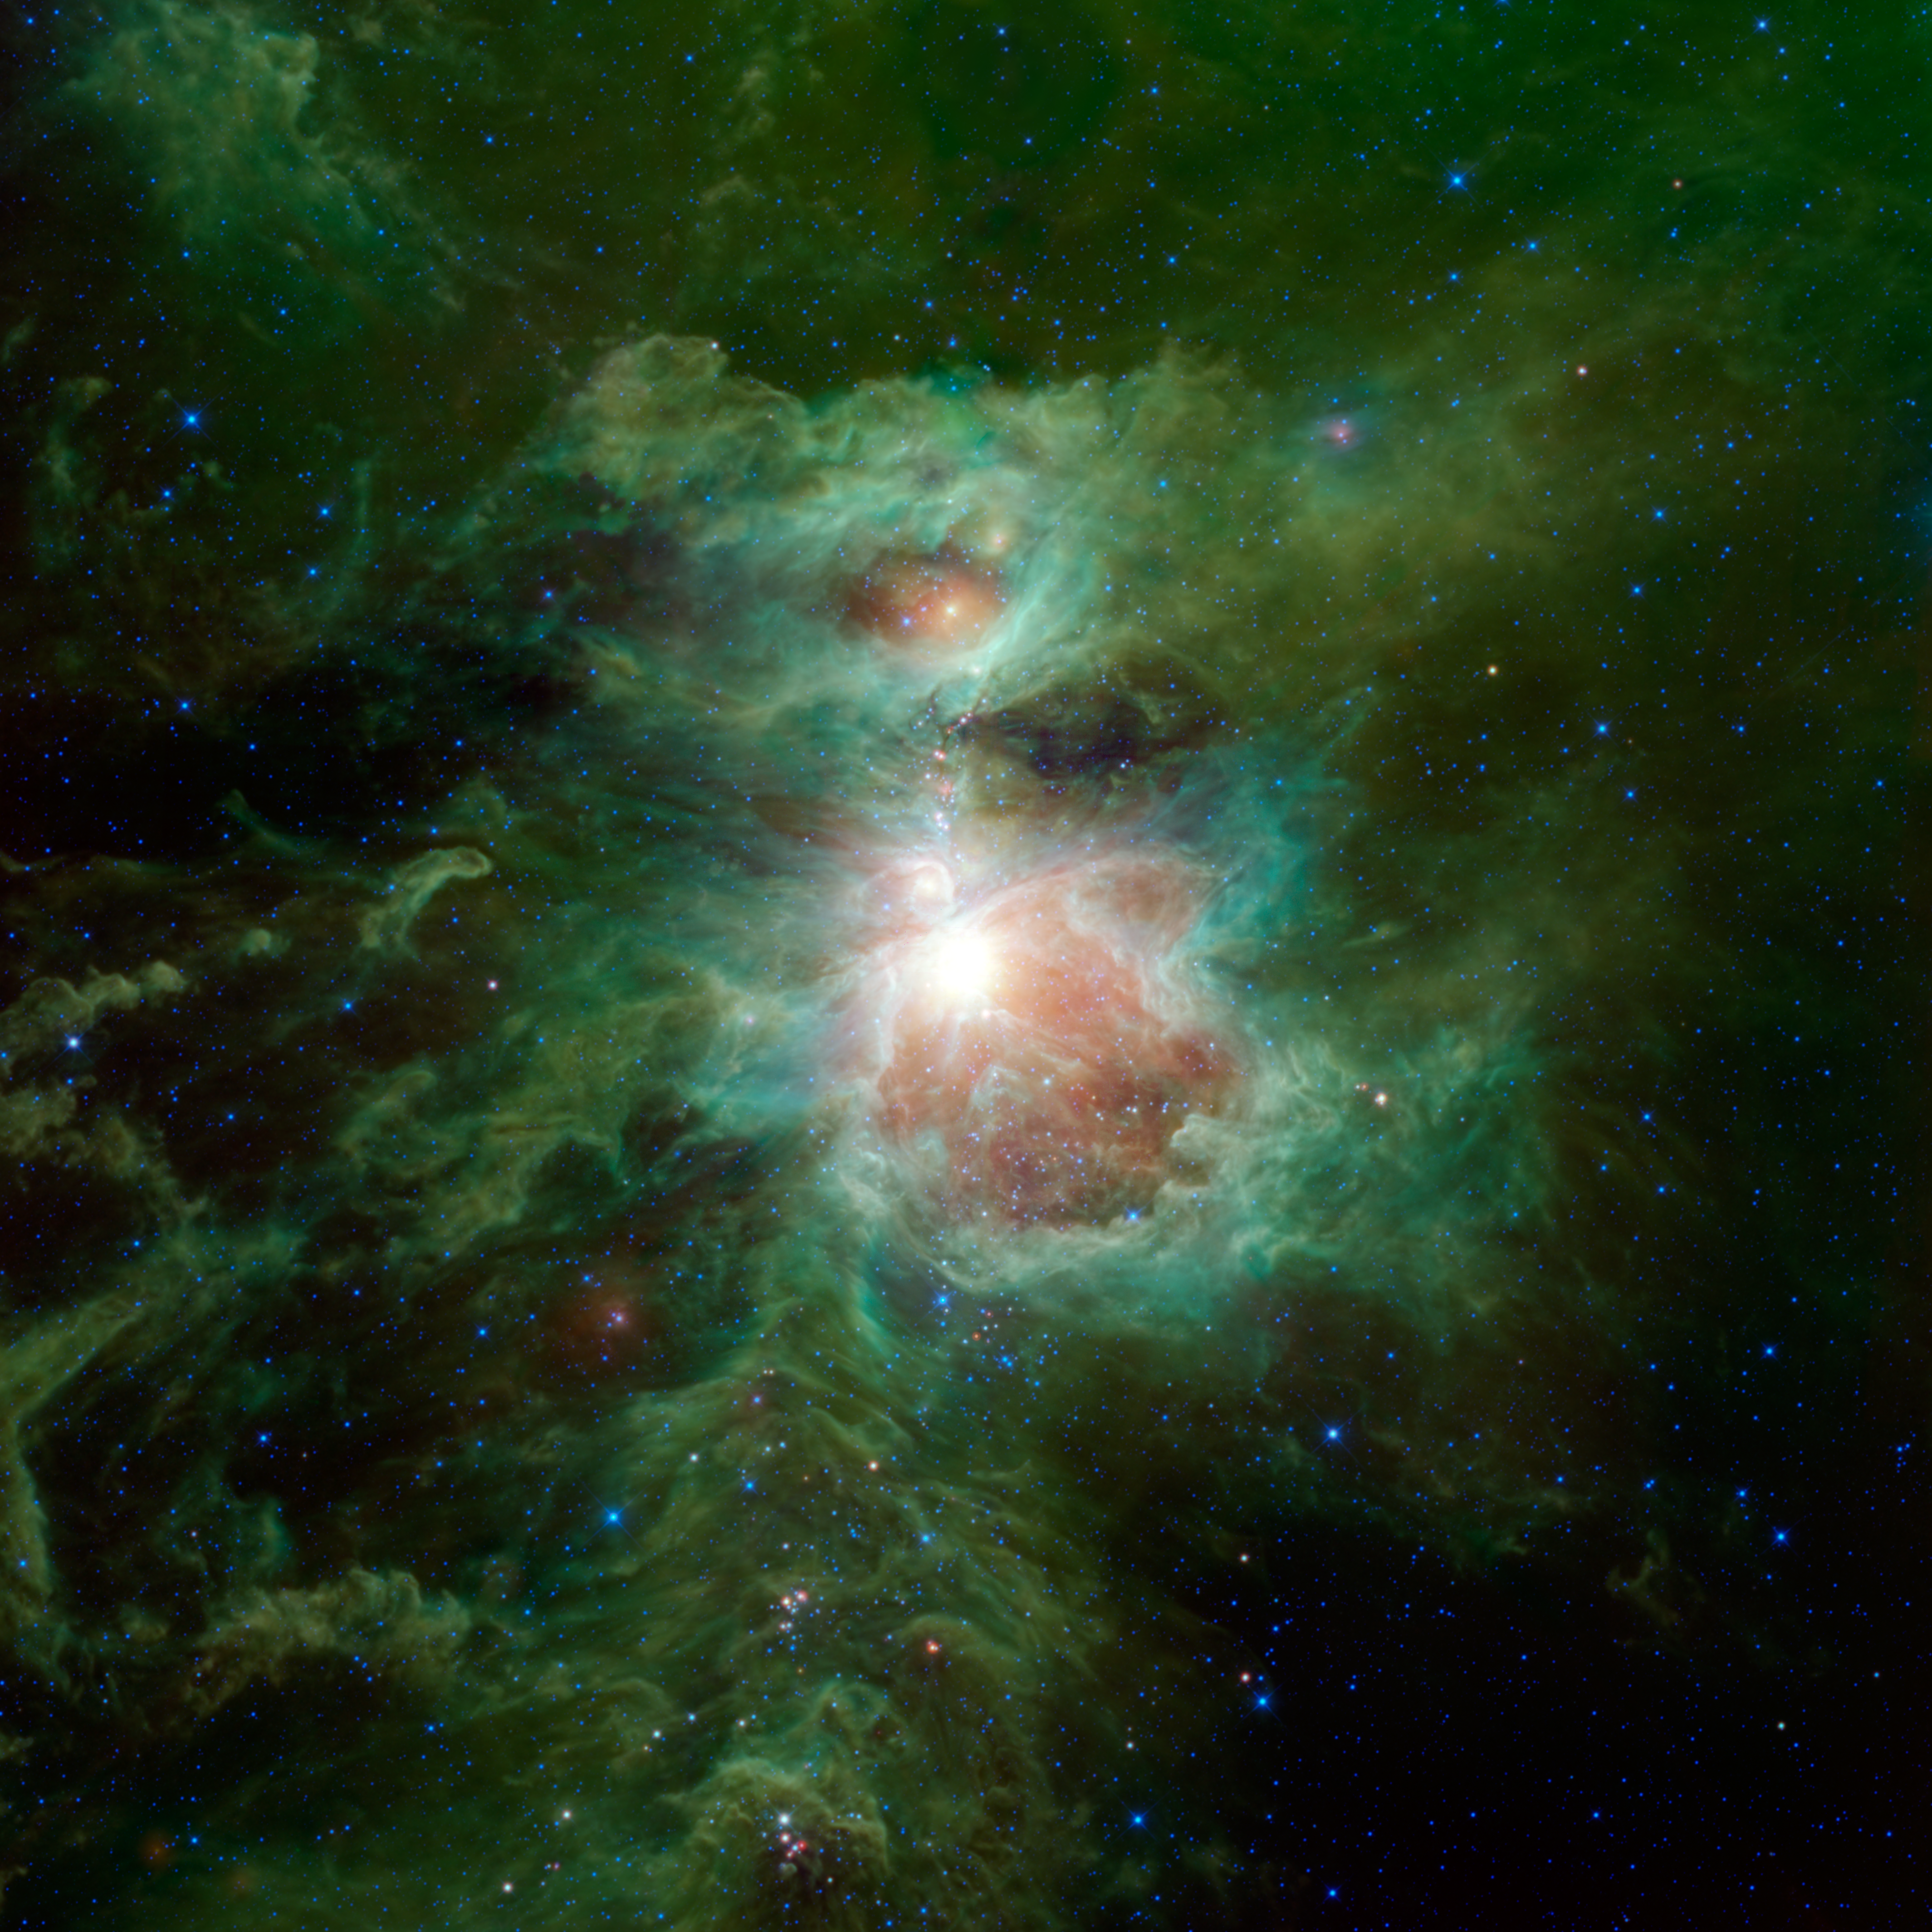

The Cosmic Hearth

The Orion nebula is featured in this sweeping image from NASA’s Wide-field Infrared Survey Explorer, or WISE. The constellation of Orion is prominent in the evening sky throughout the world from about December through April of each year. The nebula (also catalogued as Messier 42) is located in the sword of Orion, hanging from his famous belt of three stars. The star cluster embedded in the nebula is visible to the unaided human eye as a single star, with some fuzziness apparent to the most keen-eyed observers. Because of its prominence, cultures all around the world have given special significance to Orion. The Maya of Mesoamerica envision the lower portion of Orion, his belt and feet (the stars Saiph and Rigel), as being the hearthstones of creation, similar to the triangular three-stone hearth that is at the center of all traditional Maya homes. The Orion nebula, lying at the center of the triangle, is interpreted by the Maya as the cosmic fire of creation surrounded by smoke.

This metaphor of a cosmic fire of creation is apt. The Orion nebula is an enormous cloud of dust and gas where vast numbers of new stars are being forged. It is one of the closest sites of star formation to Earth and therefore provides astronomers with the best view of stellar birth in action. Many other telescopes have been used to study the nebula in detail, finding wonders such as planet-forming disks forming around newly forming stars. WISE was an all-sky survey giving it the ability to see these sites of star formation in a larger context. This view spans more than six times the width of the full moon, covering a region nearly 100 light-years across. In it, we see the Orion nebula surrounded by large amounts of interstellar dust, colored green.

Astronomers now realize that the Orion nebula is part of the larger Orion molecular cloud complex, which also includes the Flame nebula. This complex in our Milky Way galaxy is actively making new stars. It is filled with dust warmed by the light of the new stars within, making the dust glow in infrared light.

Color in this image represents specific infrared wavelengths. Blue represents light emitted at 3.4-micron wavelengths and cyan (blue-green) represents 4.6 microns, both of which come mainly from hot stars. Relatively cooler objects, such as the dust of the nebulae, appear green and red. Green represents 12-micron light and red represents 22-micron light.

NASA’s Jet Propulsion Laboratory, Pasadena, Calif., manages, and operated WISE for NASA’s Science Mission Directorate. The spacecraft was put into hibernation mode after it scanned the entire sky twice, completing its main objectives. Edward Wright is the principal investigator and is at UCLA. The mission was selected competitively under NASA’s Explorers Program managed by the agency’s Goddard Space Flight Center in Greenbelt, Md. The science instrument was built by the Space Dynamics Laboratory in Logan, Utah. The spacecraft was built by Ball Aerospace & Technologies Corp. in Boulder, Colo. Science operations and data processing take place at the Infrared Processing and Analysis Center at the California Institute of Technology in Pasadena. Caltech manages JPL for NASA.

Credit: NASA/JPL-Caltech/UCLA